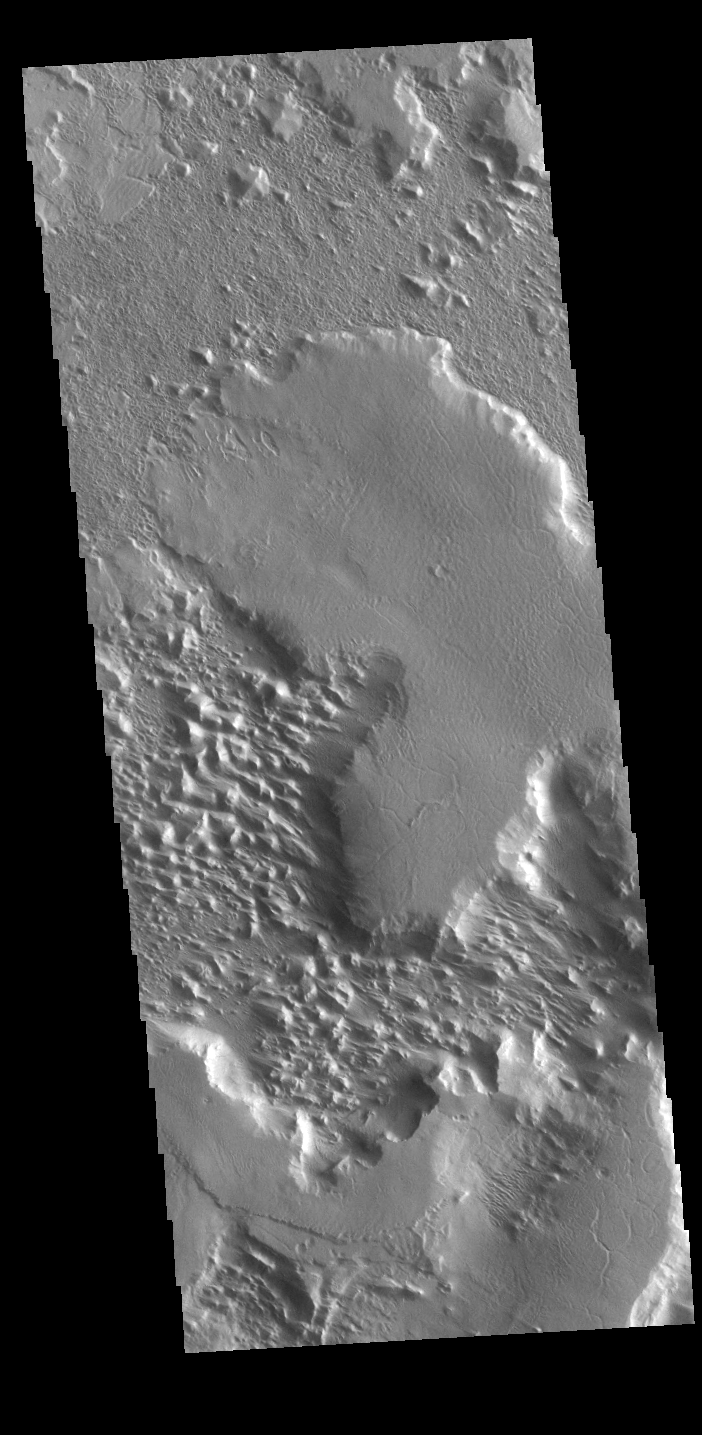

Gordii Dorsum

This VIS image of the northwestern end of Gordii Dorsum shows where the dorsum meets Amazonis Planitia. This area of Mars is dominated by poorly cemented surface material that is easily eroded by the wind. Features align with wind direction, indicating that the winds in this region blew to the northwest. Gordii Dorsum is part of the larger Medusa Fossae Formation of wind eroded materials south and southwest of Olympus Mons. The nature of the material being eroded is not known, but may be ash fall from the large volcanoes in the region.

Credit: NASA/JPL-Caltech/ASU